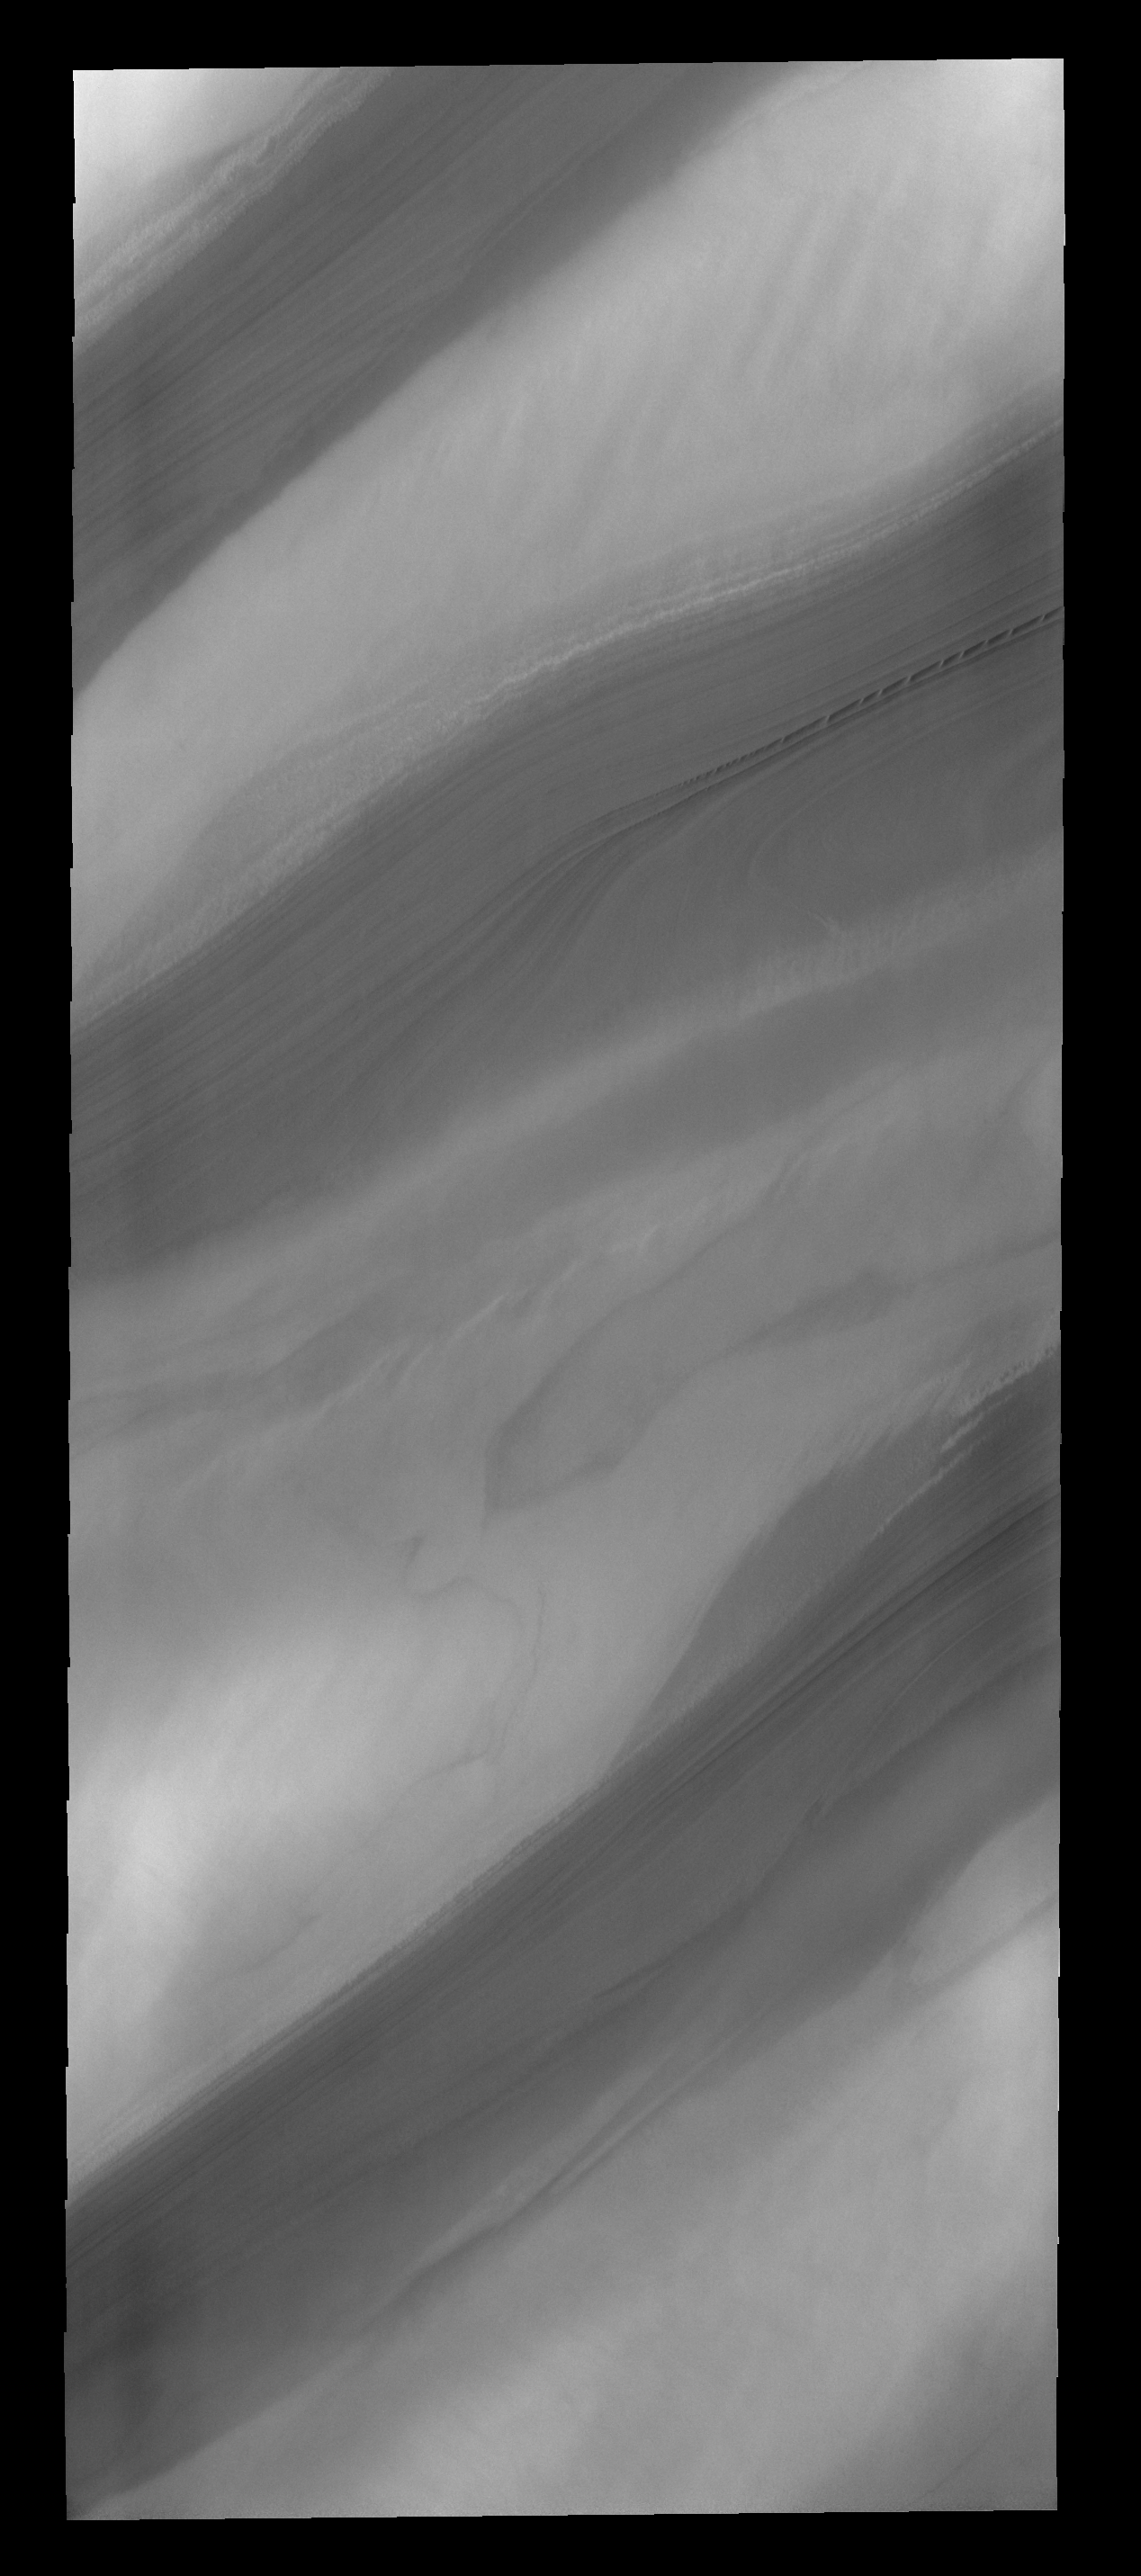

Spring at the North Pole

With summer fast approaching, the frost has sublimated away and the layers that make up the north polar cap are easily discernible.

Credit: NASA/JPL-Caltech/ASU